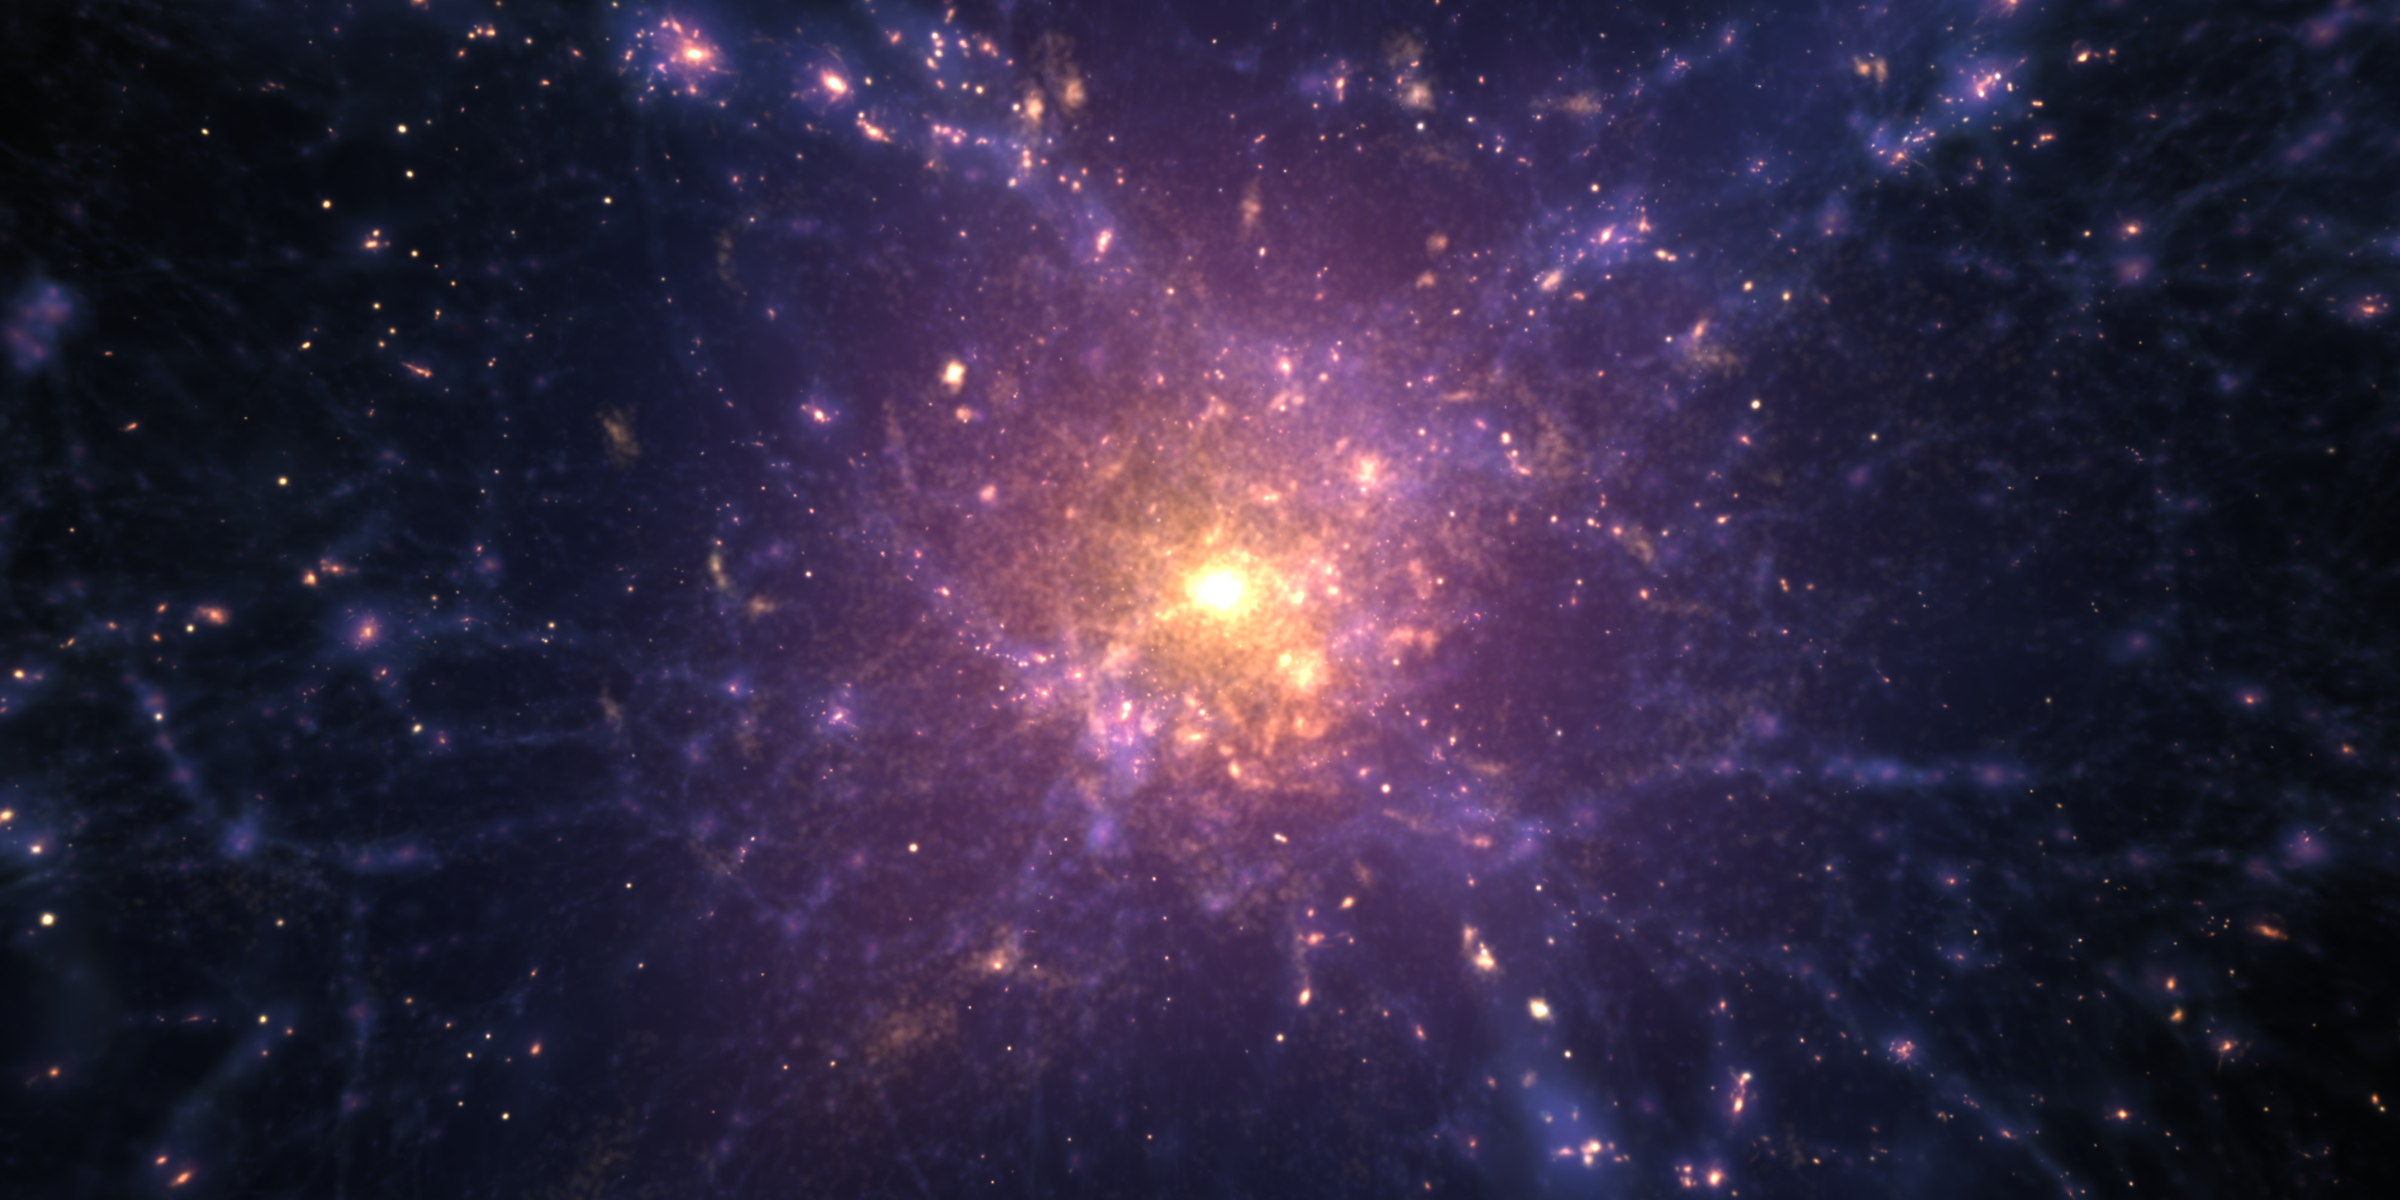

Re-Ionization Era

A visualization of galaxies–composed of gas, stars and dark matter–colliding and form filaments in the large-scale universe, providing a view of the Cosmic Web.

Credit: Image: NASA-GSFC, AVL-NCSA